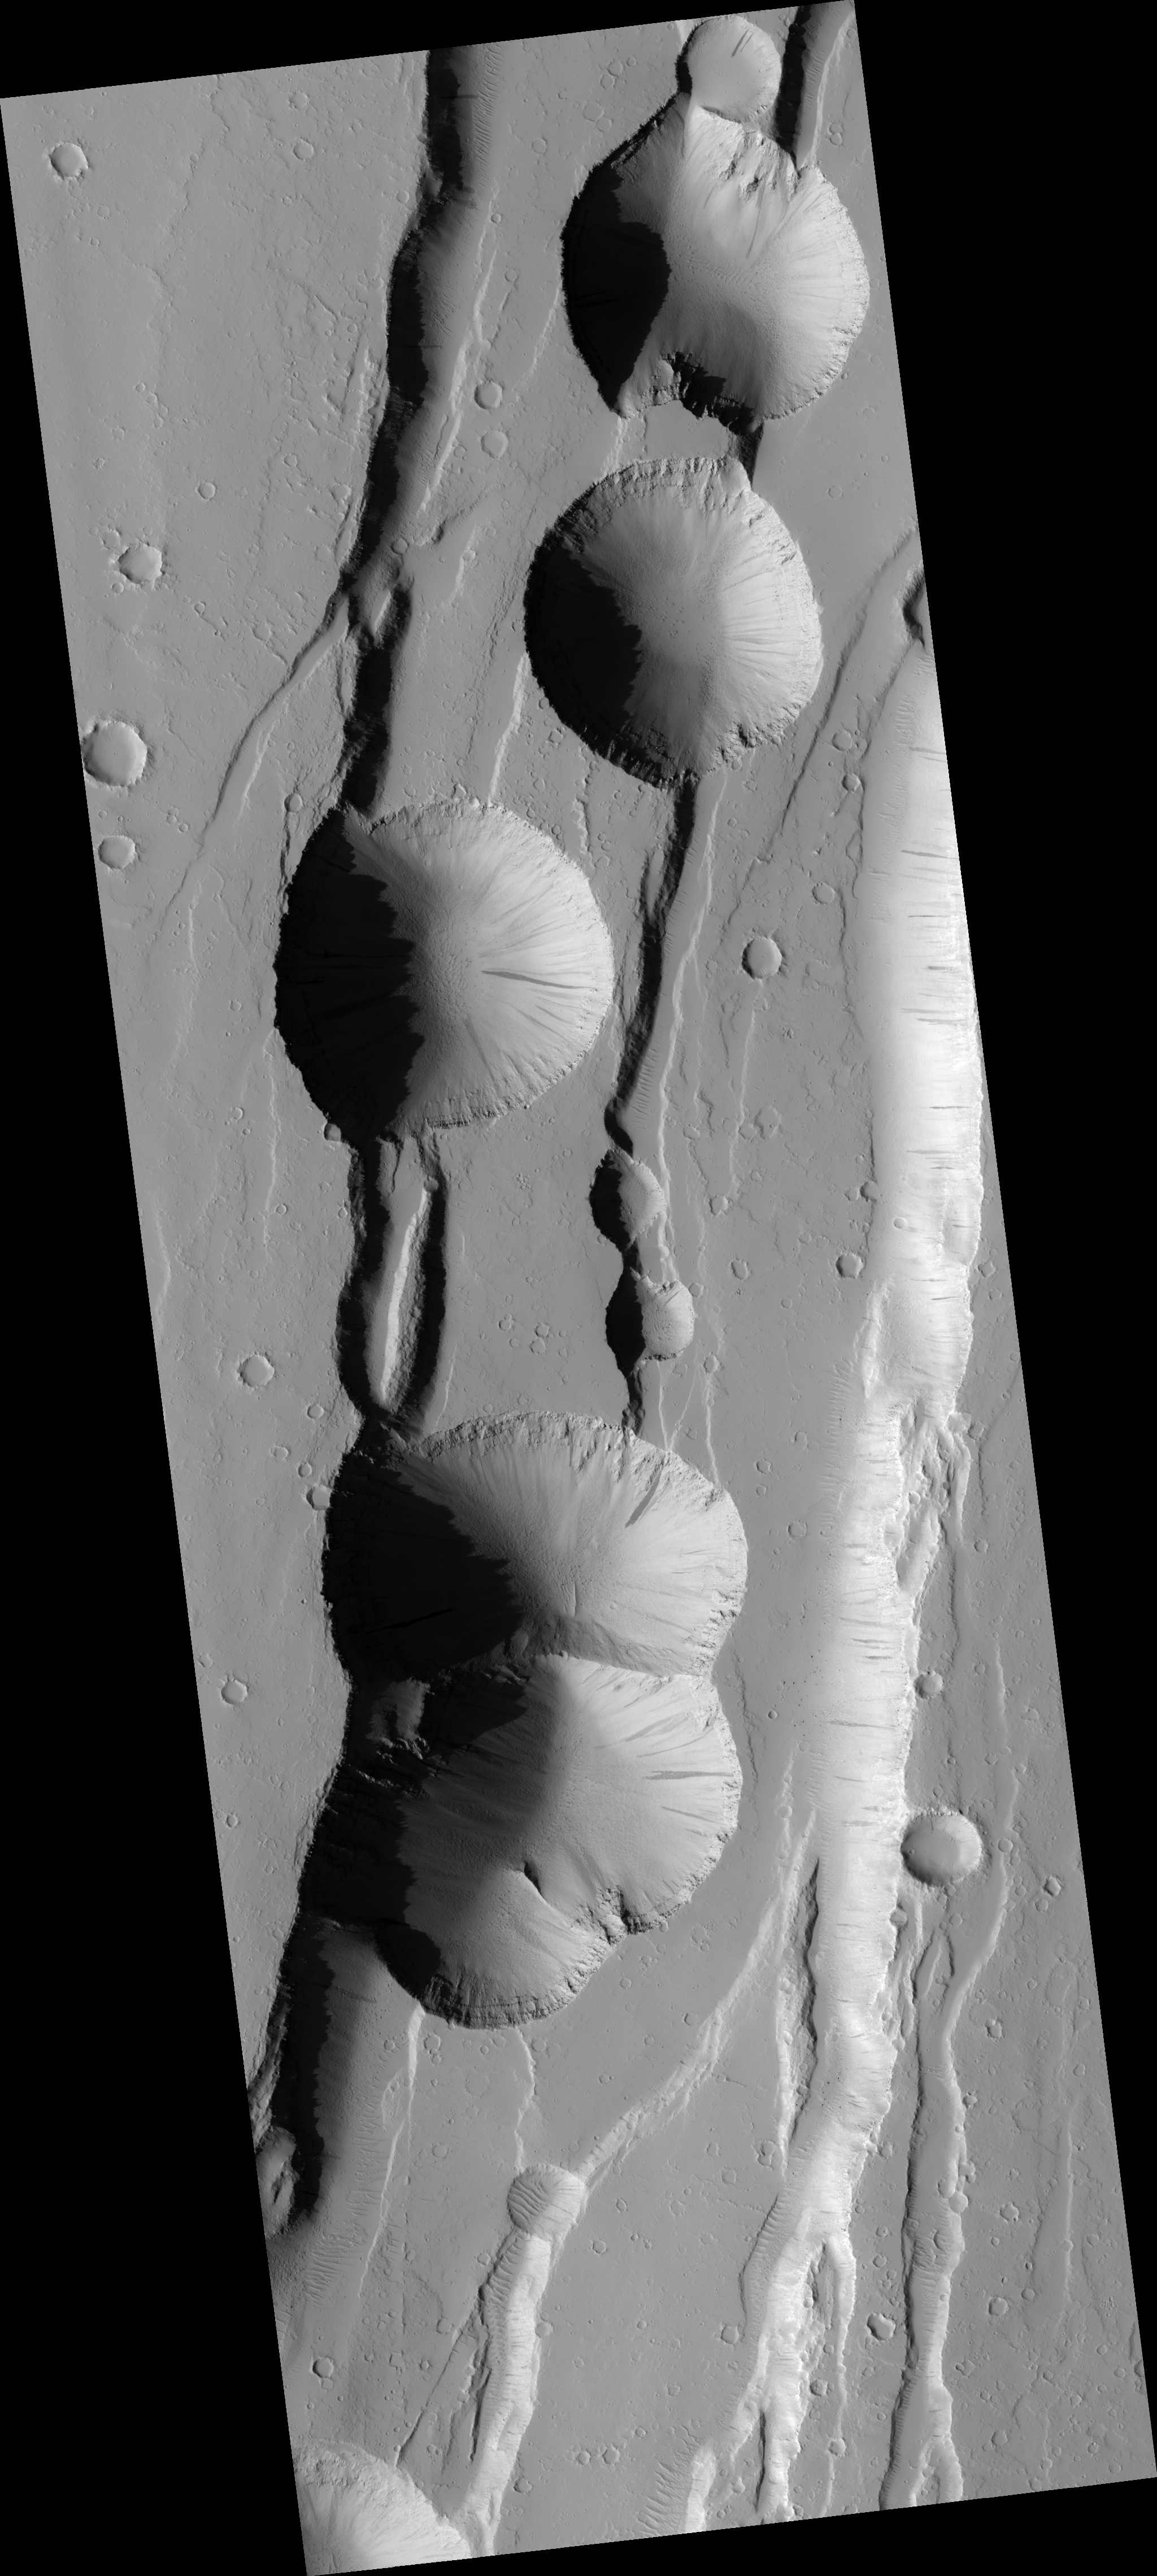

Pit Craters of Tractus Catena

These pits formed through collapse above an underground void. The movement of rock along faults may have created this void deep underground.

Faults are commonly thought of as planar cracks in the ground. In reality, faults have very rough surfaces that can create voids as the rocks slide along the fault. Alternatively, the movement of magma (molten rock) underground may have also created such underground voids. As magma moves underground, it pushes aside the bedrock, making an underground tunnel. This tunnel remains behind as the magma drains away and subsequent collapse can occur into it. A combination of processes may also result in pit crater formation, as faults are pre-made passageways for the magma to move underground.

There is much evidence of faulting in this scene. The series of stair-stepped cliffs are actually faults, with each cliff representing the approximate location of a fault. Thus it seems likely that faults played an important role in the formation of these pit craters.

The role of magma flow in the formation of these pit craters remains unknown. The presence of eruptive vents near these pits would be a clue to the past presence of magma. Such vents are not observed in this image, although the absence of these vents does not rule out magma. Magma does not always erupt at the surface and can remain entirely underground.

This HiRISE image is PSP_002420_2040.

Observation Toolbox
Acquisition date: 2 February 2007
Local Mars time: 3:37 PM
Degrees latitude (centered): 23.8°
Degrees longitude (East): 256.2°
Range to target site: 280.6 km (175.3 miles)
Original image scale range: 56.1 cm/pixel (with 2 x 2 binning) so objects ~168 cm across are resolved
Map-projected scale: 50 cm/pixel and north is up
Map-projection: EQUIRECTANGULAR
Emission angle: 3.1°
Phase angle: 54.1°
Solar incidence angle: 57°, with the Sun about 33° above the horizon
Solar longitude: 176.2°, Northern Summer

NASA’s Jet Propulsion Laboratory, a division of the California Institute of Technology in Pasadena, manages the Mars Reconnaissance Orbiter for NASA’s Science Mission Directorate, Washington. Lockheed Martin Space Systems, Denver, is the prime contractor for the project and built the spacecraft. The High Resolution Imaging Science Experiment is operated by the University of Arizona, Tucson, and the instrument was built by Ball Aerospace and Technology Corp., Boulder, Colo.

Credit: NASA/JPL/University of Arizona